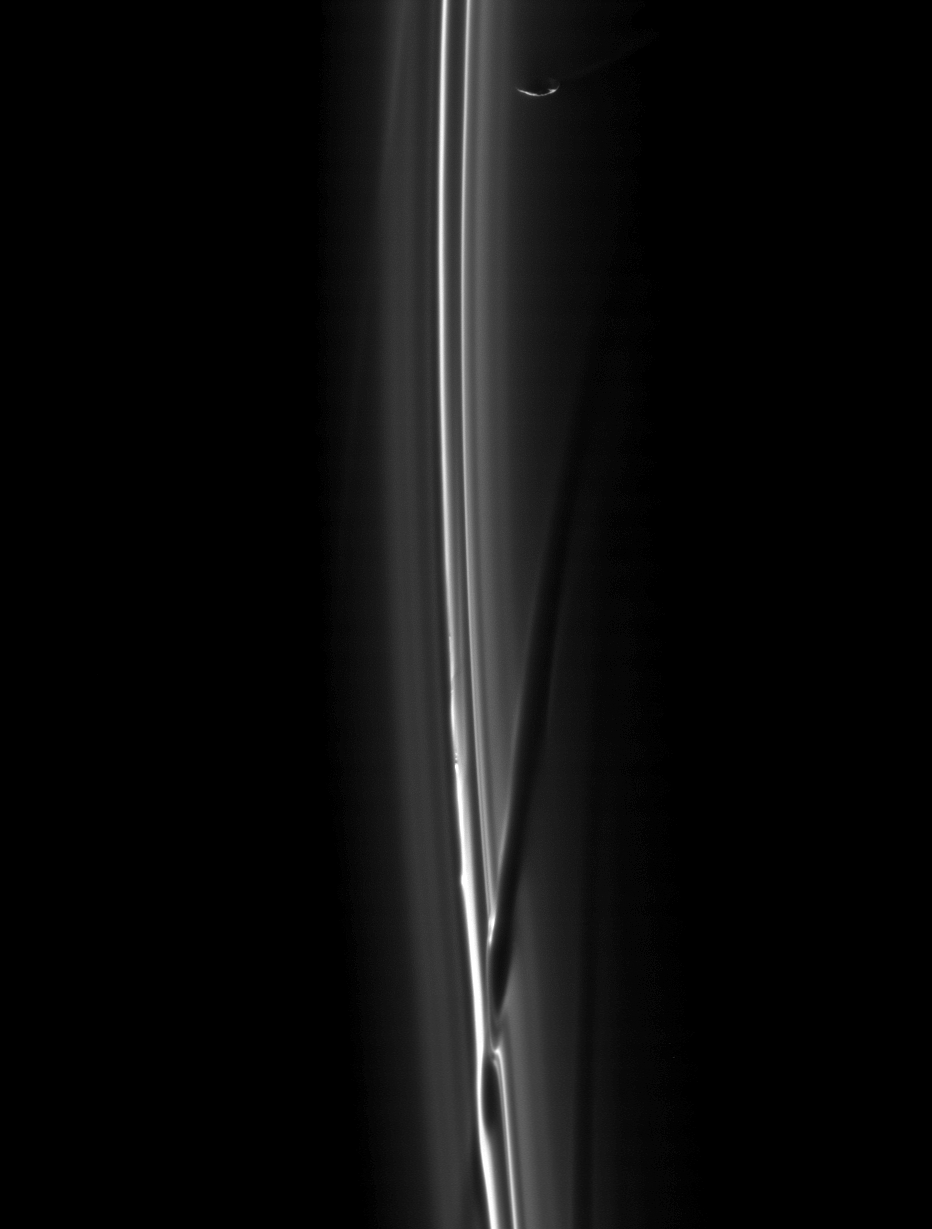

F Ring Fender Bender

A soft collision between Prometheus and the F ring created the dark channel goring the ring in the bottom of this image.

And, like a silhouette sneaking away from the scene, the lit limb of Prometheus (86 kilometers, or 53 miles across) is visible near the top of the image.

This image is a mosaic of two images taken in visible light with the Cassini spacecraft narrow-angle camera on Feb. 2, 2009. This view looks toward the sunlit side of the rings from about 24 degrees below the ringplane. The view was acquired at a distance of approximately 567,000 kilometers (352,000 miles) from Saturn and at a Sun-Saturn-spacecraft, or phase, angle of 148 degrees. Image scale is 3 kilometers (2 miles) per pixel.

The Cassini-Huygens mission is a cooperative project of NASA, the European Space Agency and the Italian Space Agency. The Jet Propulsion Laboratory, a division of the California Institute of Technology in Pasadena, manages the mission for NASA’s Science Mission Directorate, Washington, D.C. The Cassini orbiter and its two onboard cameras were designed, developed and assembled at JPL. The imaging operations center is based at the Space Science Institute in Boulder, Colo.

Credit: NASA/JPL/Space Science Institute